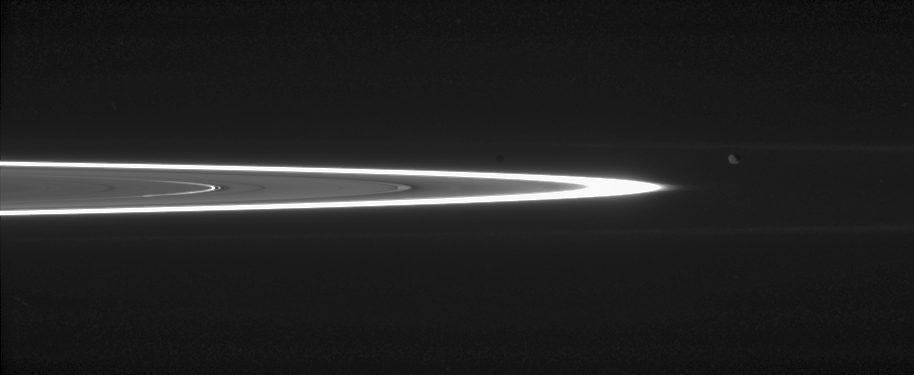

Janus Hides in Plain Sight

Tiny, dust-sized particles in Saturn’s rings become much easier to see at high phase angle — the angle formed by the Sun, the rings and the spacecraft. The brightest ring is the F ring; the next feature to the left is the outer edge of the A ring. Inward of that, and very bright, are the ringlets in the Encke gap.

Epimetheus (116 kilometers, or 72 miles across) is easy to spot just right of the outer F ring edge. Janus (181 kilometers, or 113 miles across), however, is quite a bit harder to make out; it is the dark spot located directly to the left of Epimetheus, above the gap between the A and F rings.

Within the space between the A and F rings there are two faint rings seen previously by the Cassini spacecraft. The inner faint ring (called R/2004 S1) coincides with the orbit of Atlas. The outer one forms the inner boundary of the orbit of Prometheus.

The narrow G ring is visible above and below the bright F ring.

The image was taken in visible light with the Cassini spacecraft narrow-angle camera on July 15, 2006 at a distance of approximately 2.7 million kilometers (1.7 million miles) from Epimetheus and 2.8 million kilometers (1.7 million miles) from Janus. The view was acquired at a Sun-Epimetheus-spacecraft, or phase, angle of 164 degrees. Image scale is 16 kilometers (10 miles) per pixel.

The Cassini-Huygens mission is a cooperative project of NASA, the European Space Agency and the Italian Space Agency. The Jet Propulsion Laboratory, a division of the California Institute of Technology in Pasadena, manages the mission for NASA’s Science Mission Directorate, Washington, D.C. The Cassini orbiter and its two onboard cameras were designed, developed and assembled at JPL. The imaging operations center is based at the Space Science Institute in Boulder, Colo.

Credit: NASA/JPL/Space Science Institute